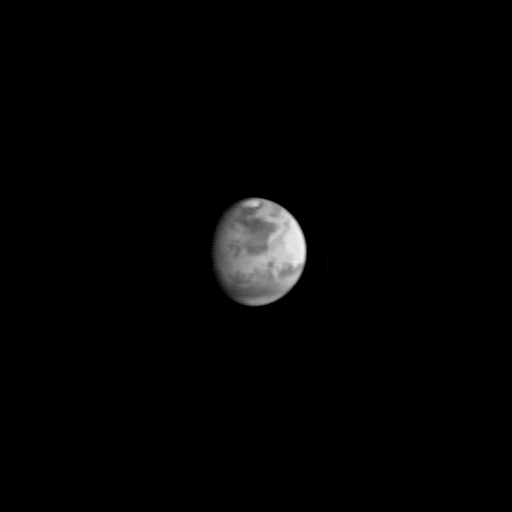

Mars Global Surveyor Approach Image

This image is the first view of Mars taken by the Mars Global Surveyor Orbiter Camera (MOC). It was acquired the afternoon of July 2, 1997 when the MGS spacecraft was 17.2 million kilometers (10.7 million miles) and 72 days from encounter. At this distance, the MOC’s resolution is about 64 km per picture element, and the 6800 km (4200 mile) diameter planet is 105 pixels across. The observation was designed to show the Mars Pathfinder landing site at 19.4 N, 33.1 W approximately 48 hours prior to landing. The image shows the north polar cap of Mars at the top of the image, the dark feature Acidalia Planitia in the center with the brighter Chryse plain immediately beneath it, and the highland areas along the Martian equator including the canyons of the Valles Marineris (which are bright in this image owing to atmospheric dust). The dark features Terra Meridiani and Terra Sabaea can be seen at the 4 o`clock position, and the south polar hood (atmospheric fog and hazes) can be seen at the bottom of the image. Launched on November 7, 1996, Mars Global Surveyor will enter Mars orbit on Thursday, September 11 shortly after 6:00 PM PDT. After Mars Orbit Insertion, the spacecraft will use atmospheric drag to reduce the size of its orbit, achieving a circular orbit only 400 km (248 mi) above the surface in early March 1998, when mapping operations will begin.

The Mars Global Surveyor is operated by the Mars Surveyor Operations Project managed for NASA by the Jet Propulsion Laboratory, Pasadena CA. The Mars Orbiter Camera is a duplicate of one of the six instruments originally developed for the Mars Observer mission. It was built and is operated under contract to JPL by an industry/university team led by Malin Space Science Systems, San Diego, CA.

Credit: NASA/JPL/Malin Space Science Systems